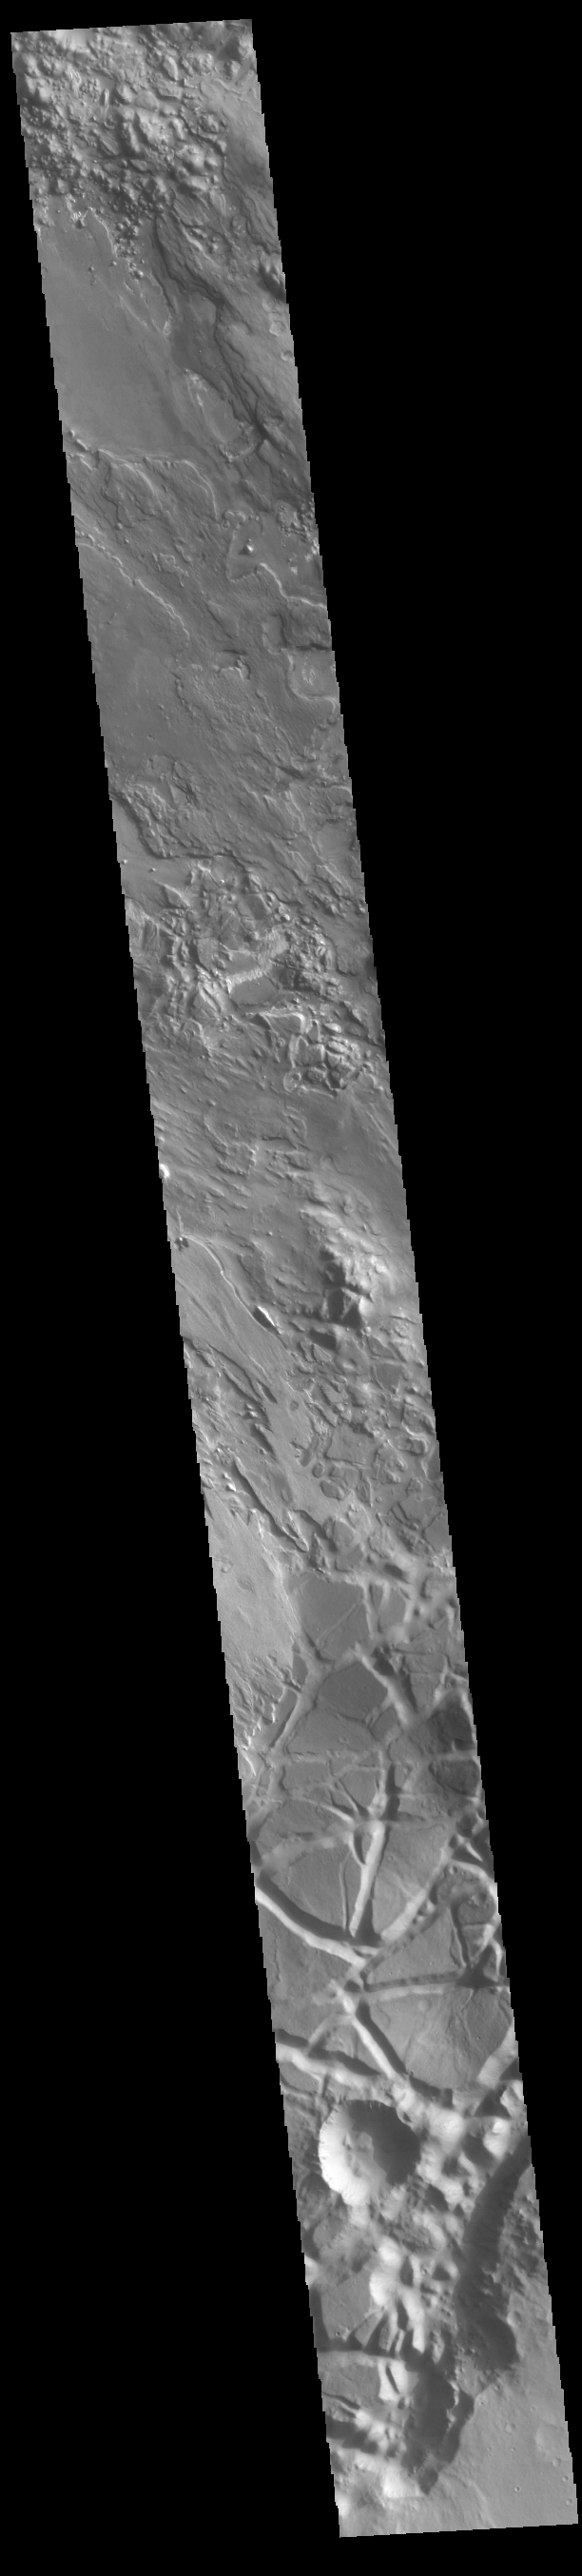

Aram Chaos

Today’s VIS image shows part of Aram Chaos. Aram Chaos was initially formed by a large impact. Over time the crater interior was modified by several different processes, including liquid water. Located near Ares Vallis, a narrow channel links the Aram Chaos crater with Ares Vallis indicating a substantial amount of water was located in the crater. Chaos forms from erosion of the surface into mesa features. With time the valleys expand creating the jumble of hills seen in the image. Aram Chaos is 280 km (175 miles) in diameter.

Credit: NASA/JPL-Caltech/ASU